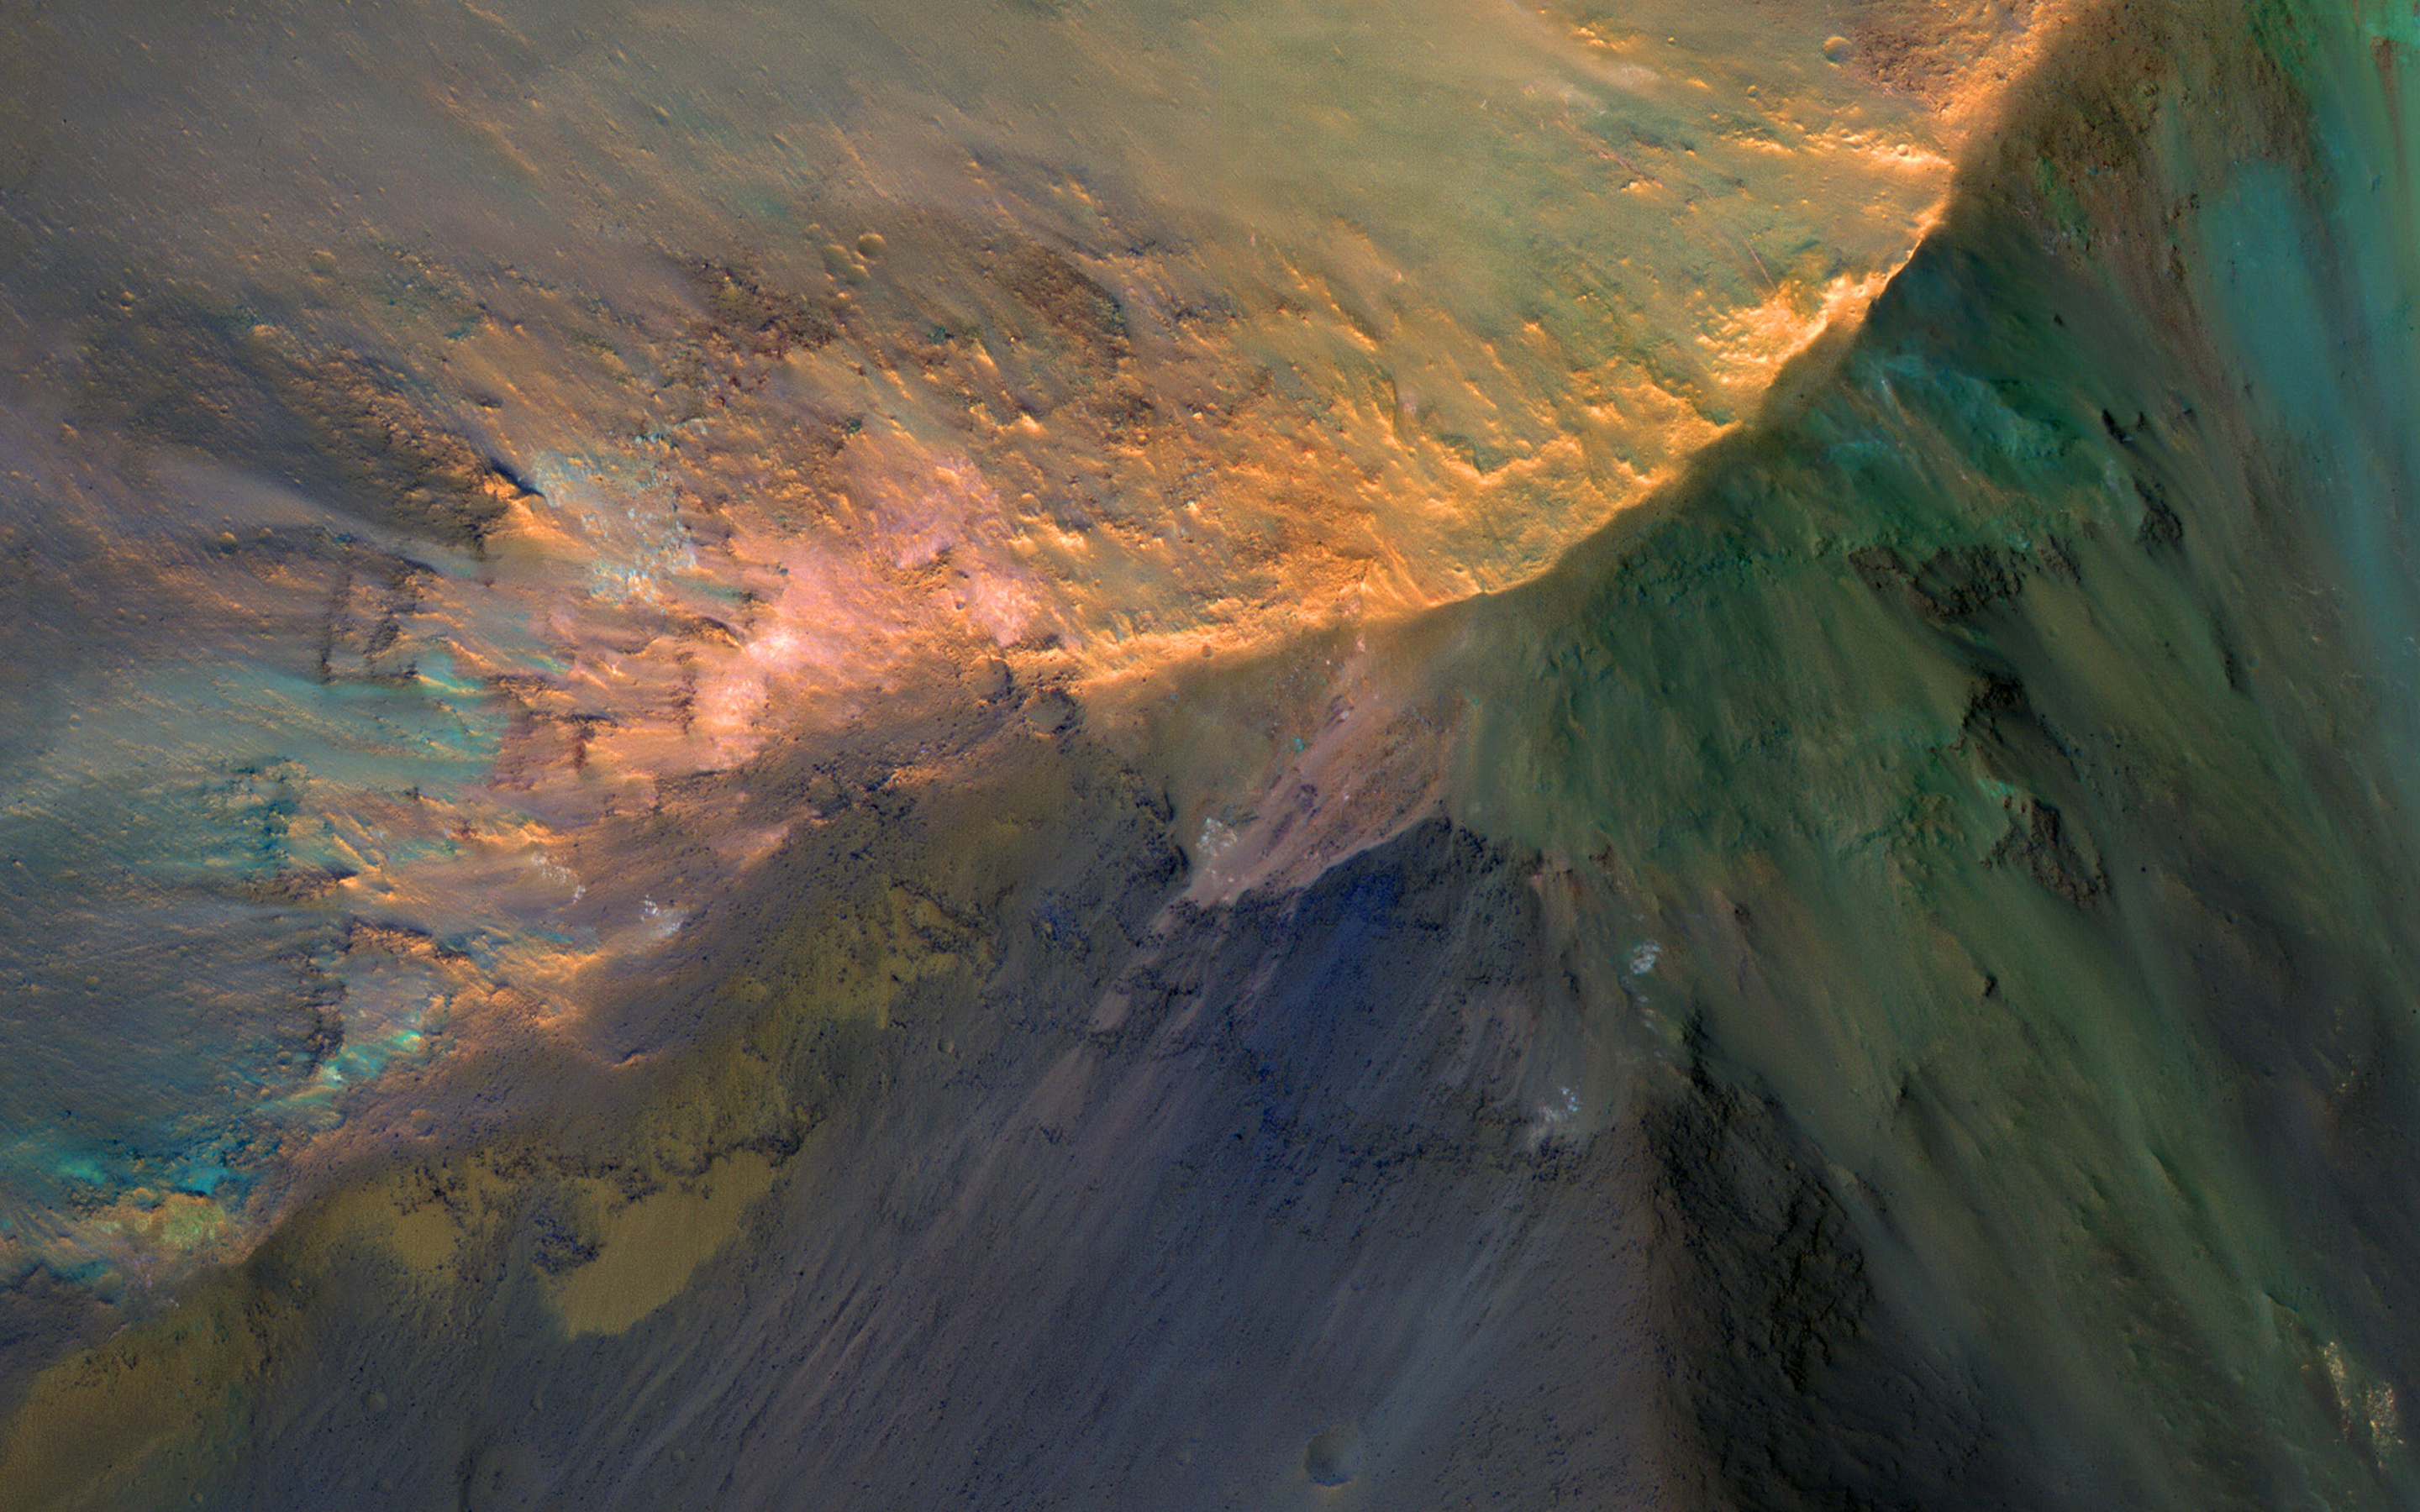

The Hills are Colorful in Juventae Chasma

There are many hills about 1 kilometer high in Juventae Chasma, which is located north of the main Valles Marineris canyon system. The floor of the canyon is covered by a sea of sand, but the hills rise above the sand.

A few adventuresome sand dunes have slowly climbed up on the hills, like that near the upper left of the enhanced-color cutout. The color diversity here is exceptional, due to varying mineral compositions and good exposures.

The map is projected here at a scale of 50 centimeters (19.7 inches) per pixel. [The original image scale is 53.6 centimeters (21.1 inches) per pixel (with 2 x 2 binning); objects on the order of 161 centimeters (63.4 inches) across are resolved.] North is up.

The University of Arizona, Tucson, operates HiRISE, which was built by Ball Aerospace & Technologies Corp., Boulder, Colo. NASA’s Jet Propulsion Laboratory, a division of Caltech in Pasadena, California, manages the Mars Reconnaissance Orbiter Project for NASA’s Science Mission Directorate, Washington.

Credit: NASA/JPL-Caltech/Univ. of Arizona